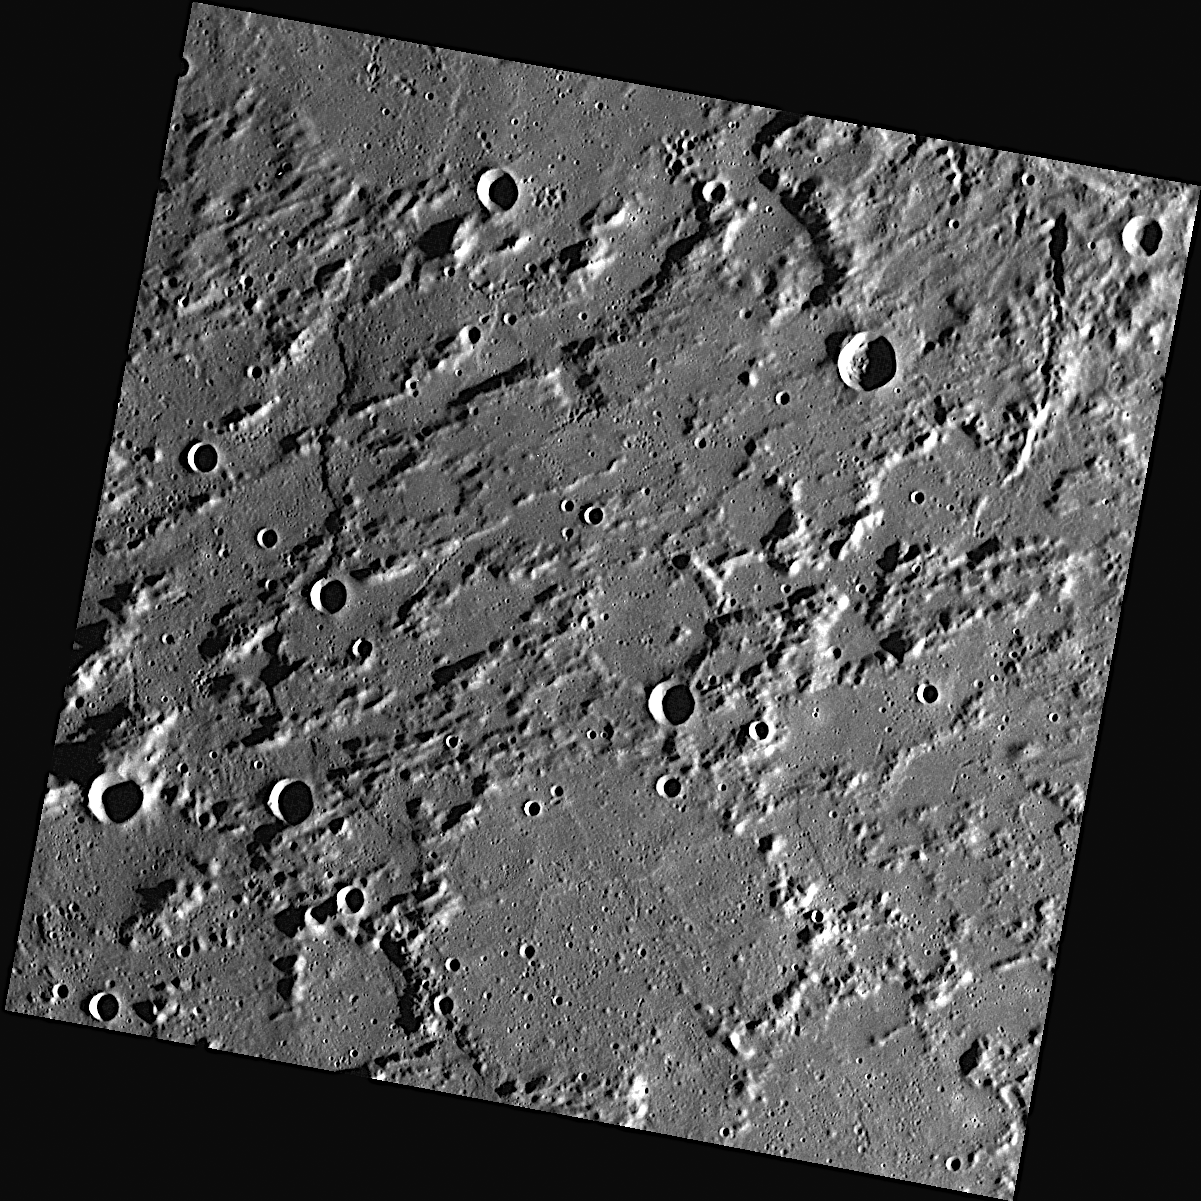

A Rugged Landscape Outside of Caloris

This rough area of Mercury’s surface is located outside of the large (1,550-kilometer diameter) Caloris basin. The formation of Caloris scoured the neighboring surface, creating the rugged landscape seen here.

This image was acquired as part of MDIS’s high-resolution surface morphology base map. The surface morphology base map will cover more than 90% of Mercury’s surface with an average resolution of 250 meters/pixel (0.16 miles/pixel or 820 feet/pixel). Images acquired for the surface morphology base map typically have off-vertical Sun angles (i.e., high incidence angles) and visible shadows so as to reveal clearly the topographic form of geologic features.

On March 17, 2011 (March 18, 2011, UTC), MESSENGER became the first spacecraft ever to orbit the planet Mercury. The mission is currently in its commissioning phase, during which spacecraft and instrument performance are verified through a series of specially designed checkout activities. In the course of the one-year primary mission, the spacecraft’s seven scientific instruments and radio science investigation will unravel the history and evolution of the Solar System’s innermost planet. Visit the Why Mercury? section of this website to learn more about the science questions that the MESSENGER mission has set out to answer.

Date acquired: April 30, 2011
Image Mission Elapsed Time (MET): 212676623
Image ID: 196156
Instrument: Wide Angle Camera (WAC) of the Mercury Dual Imaging System (MDIS)
WAC filter: 7 (748 nanometers)
Center Latitude: 43.84°
Center Longitude: 191.1° E
Resolution: 276 meters/pixel
Scale: This image is 280 kilometers across
Incidence Angle: 78.6°
Emission Angle: 1.6°
Phase Angle: 80.3°

These images are from MESSENGER, a NASA Discovery mission to conduct the first orbital study of the innermost planet, Mercury. For information regarding the use of images, see the MESSENGER image use policy.

Credit: NASA/Johns Hopkins University Applied Physics Laboratory/Carnegie Institution of Washington